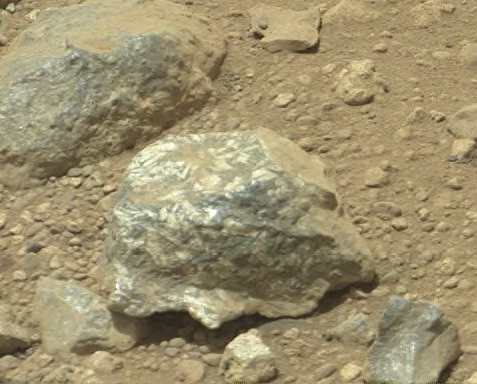

Bluish-Black Rock with White ‘Crystals’ on Mars

The Mast Camera (Mastcam) on NASA’s Mars rover Curiosity showed researchers interesting color and patterns in this unnamed rock imaged during the 27th Martian day, or sol, of the rover’s work on Mars (Sept. 2, 2012). The rock is about 2.4 inches (6 centimeters) across. This view is calibrated to estimated “natural” color, or approximately what the colors would look like if we were to view the scene ourselves on Mars. The rock shows a blue-black color overall, with lighter, whitish tones in patterns that may indicate the presence of distinct crystals of different material in the rock.

NASA’s Jet Propulsion Laboratory, Pasadena, Calif., manages the Mars Science Laboratory Project and the mission’s Curiosity rover for NASA’s Science Mission Directorate in Washington. The rover was designed and assembled at JPL, a division of the California Institute of Technology in Pasadena.

Credit: NASA/JPL-Caltech/MSSS